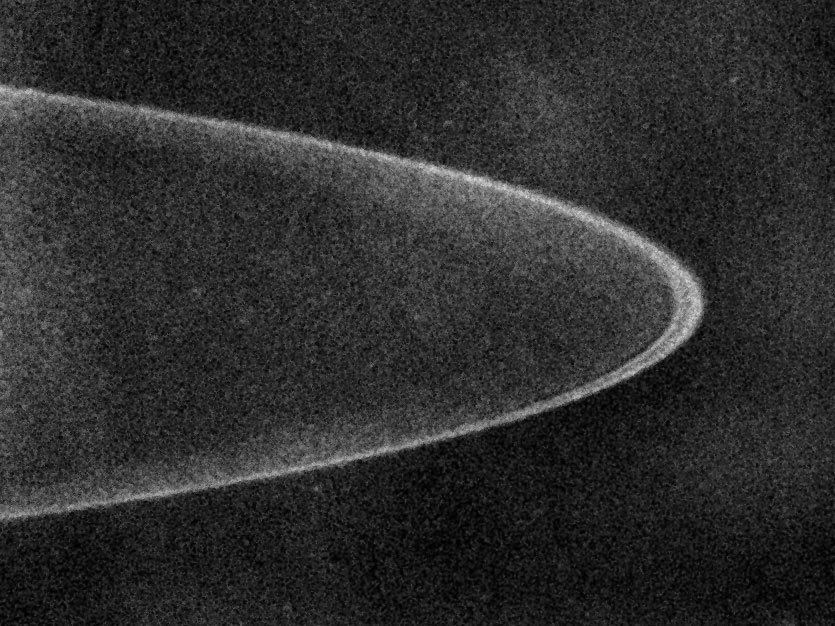

Jupiter’s Rings

Annotated Version

The New Horizons Long Range Reconnaissance Imager (LORRI) snapped this photo of Jupiter’s ring system on February 24, 2007, from a distance of 7.1 million kilometers (4.4 million miles).

This processed image shows a narrow ring, about 1,000 kilometers (600 miles) wide, with a fainter sheet of material inside it. The faint glow extending in from the ring is likely caused by fine dust that diffuses in toward Jupiter. This is the outer tip of the “halo,” a cloud of dust that extends down to Jupiter’s cloud tops. The dust will glow much brighter in pictures taken after New Horizons passes to the far side of Jupiter and looks back at the rings, which will then be sunlit from behind.

Jupiter’s ring system was discovered in 1979, when astronomers spied it in a single image taken by the Voyager 1 spacecraft. Months later, Voyager 2 carried out more extensive imaging of the system. It has since been examined by NASA’s Galileo and Cassini spacecraft, as well as by the Hubble Space Telescope and large ground-based observatories.

Credit: NASA/Johns Hopkins University Applied Physics Laboratory/Southwest Research Institute